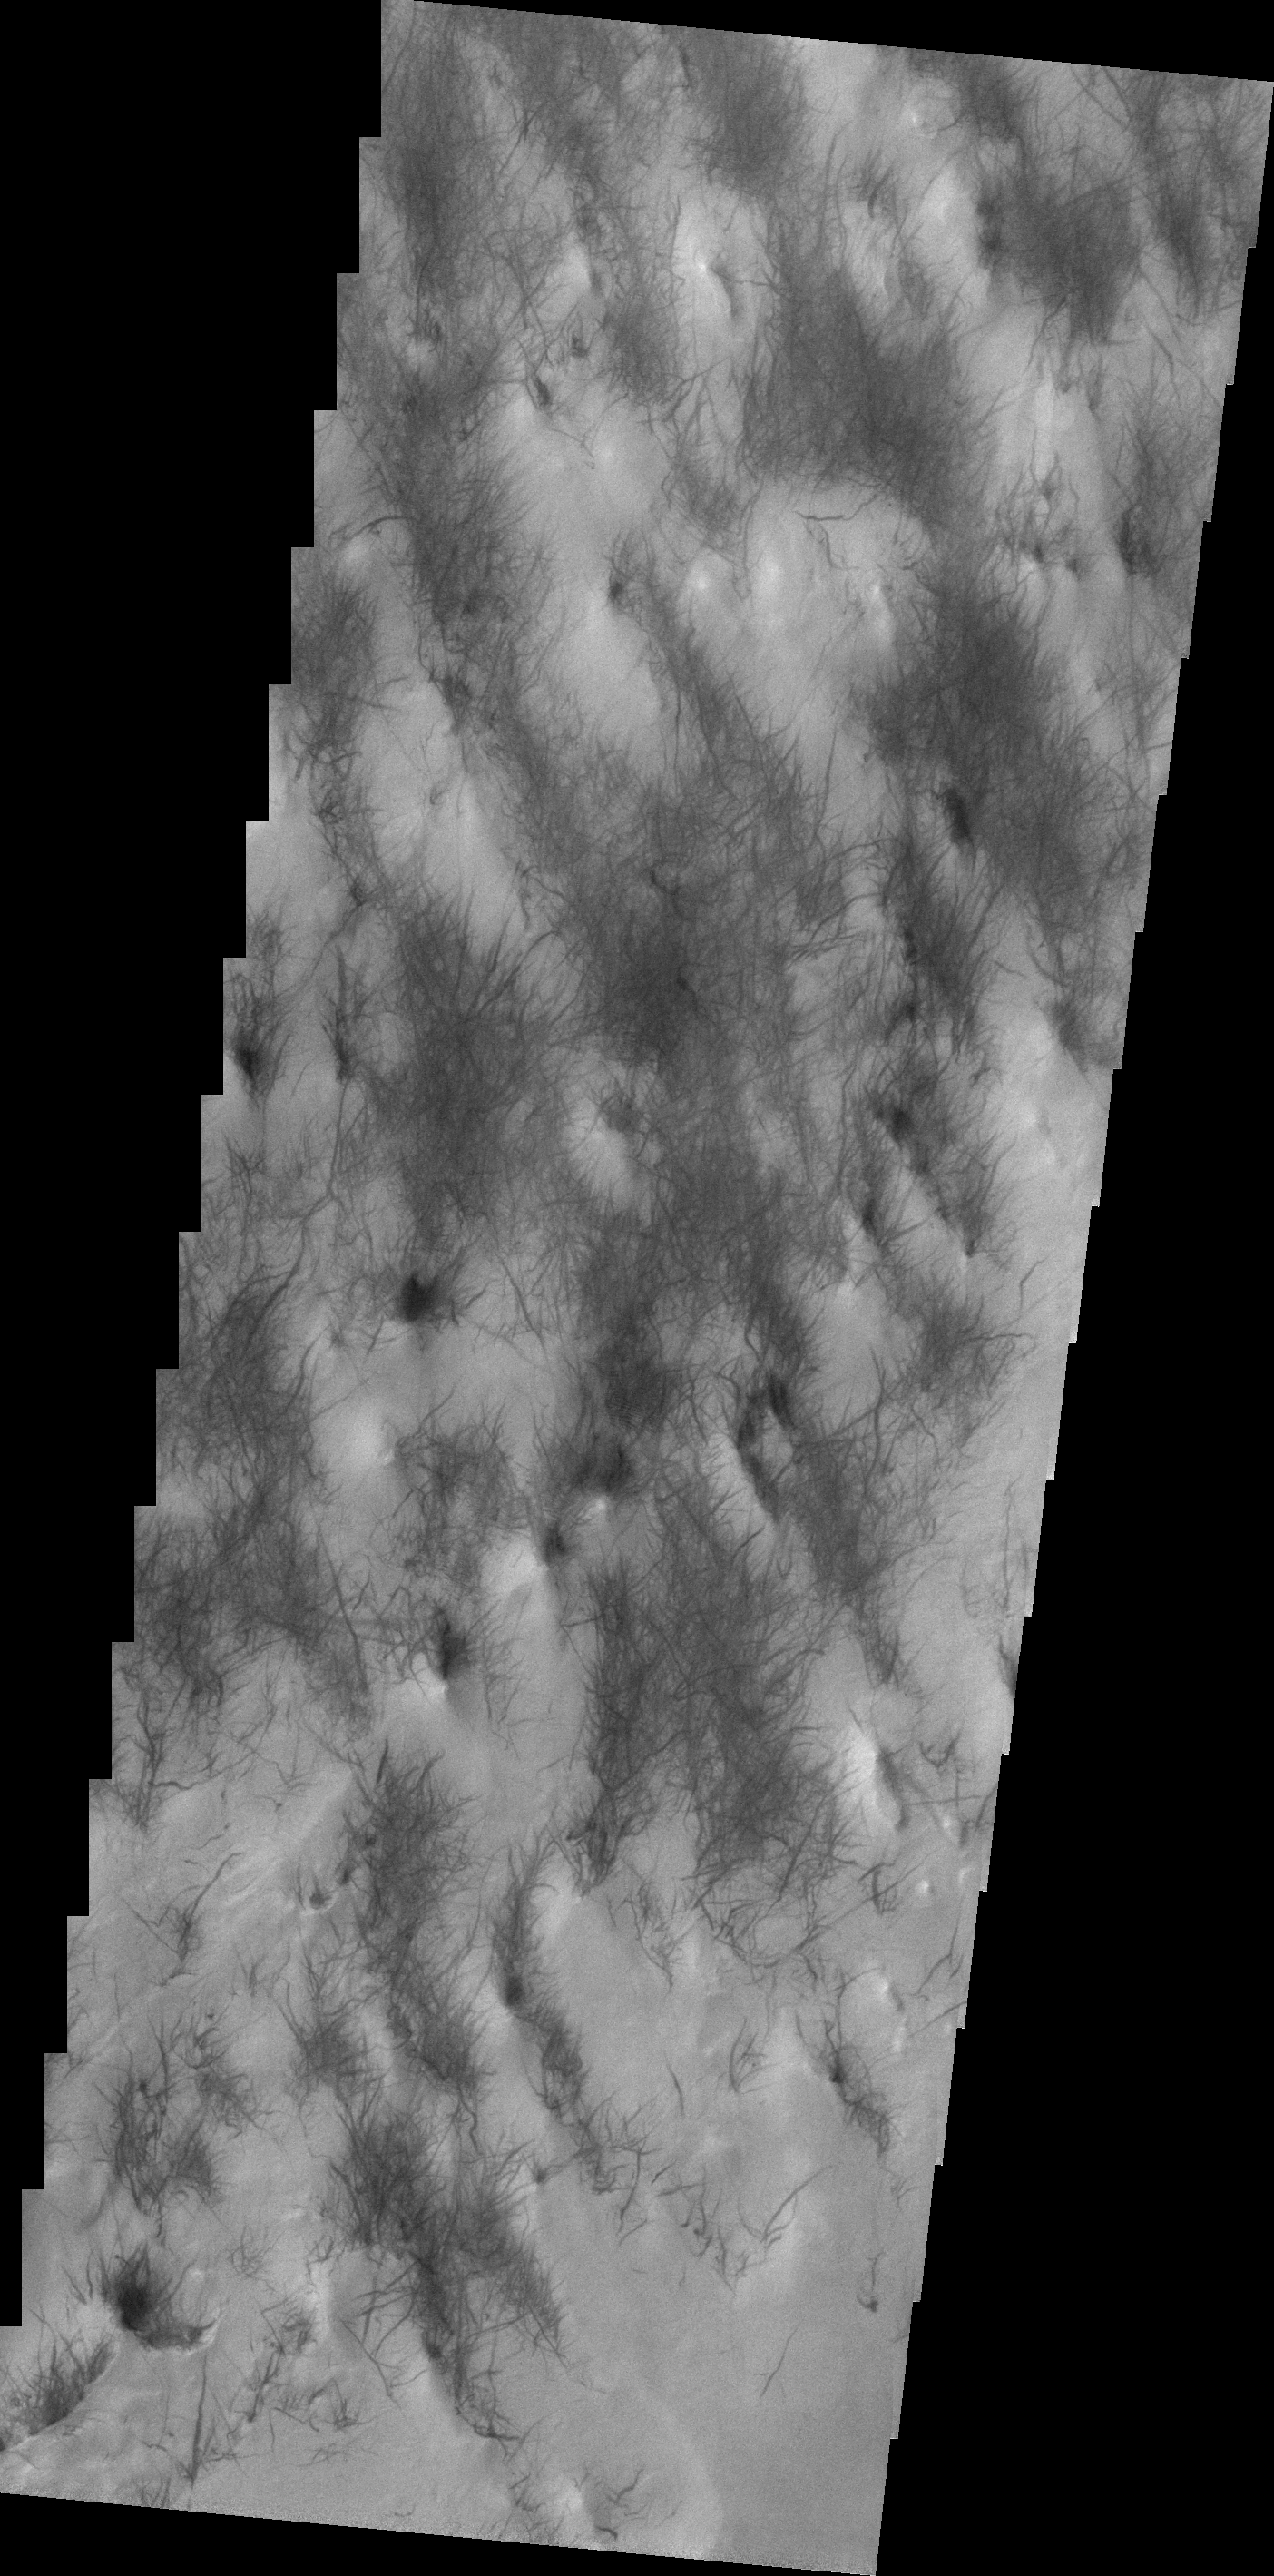

Dust Devil Tracks

Wind is one of the most active processes on Mars today. This image was taken near Hooke Crater on the margin of Argyre Planitia. Wind is moving along the surface between the hills and valleys of the crater ejecta, picking up the surface dust and leaving the dust free darker rock exposed.

Credit: NASA/JPL-Caltech/ASU